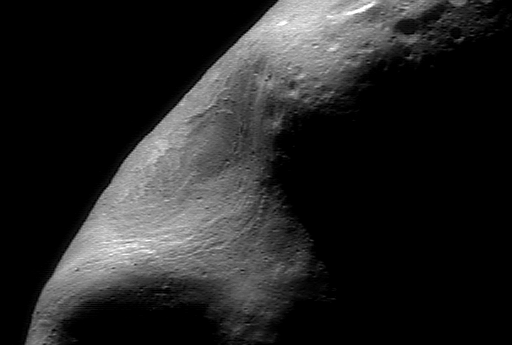

Inside Eros’ Giant Gouge

This picture was taken from NEAR on February 15, 2000, while the spacecraft was passing directly over the large gouge that creates Eros’s characteristic peanut shape. It is a mosaic of individual images showing features as small as 120 feet (35 meters) across. Although most of the asteroid is in shadow, we are able to see inside the gouge. Many narrow parallel troughs closely follow the shape of the gouge. Although they appear curvilinear from this view, they are most likely oriented parallel to the length of the asteroid. The strong lighting contrast along the terminator (the line separating day from night on Eros) makes it easy to see that most of the surface is saturated with impact craters. Inside the gouge, however, only smaller craters are present, indicating that the area within the gouge is younger than the surface along the terminator. This implies that the event that caused the gouge must have happened more recently than the formation of the rest of the surface of Eros.

Built and managed by The Johns Hopkins University Applied Physics Laboratory, Laurel, Maryland, NEAR was the first spacecraft launched in NASA’s Discovery Program of low-cost, small-scale planetary missions. See the NEAR web page at http://near.jhuapl.edu/ for more details.

Credit: NASA/JPL/JHUAPL